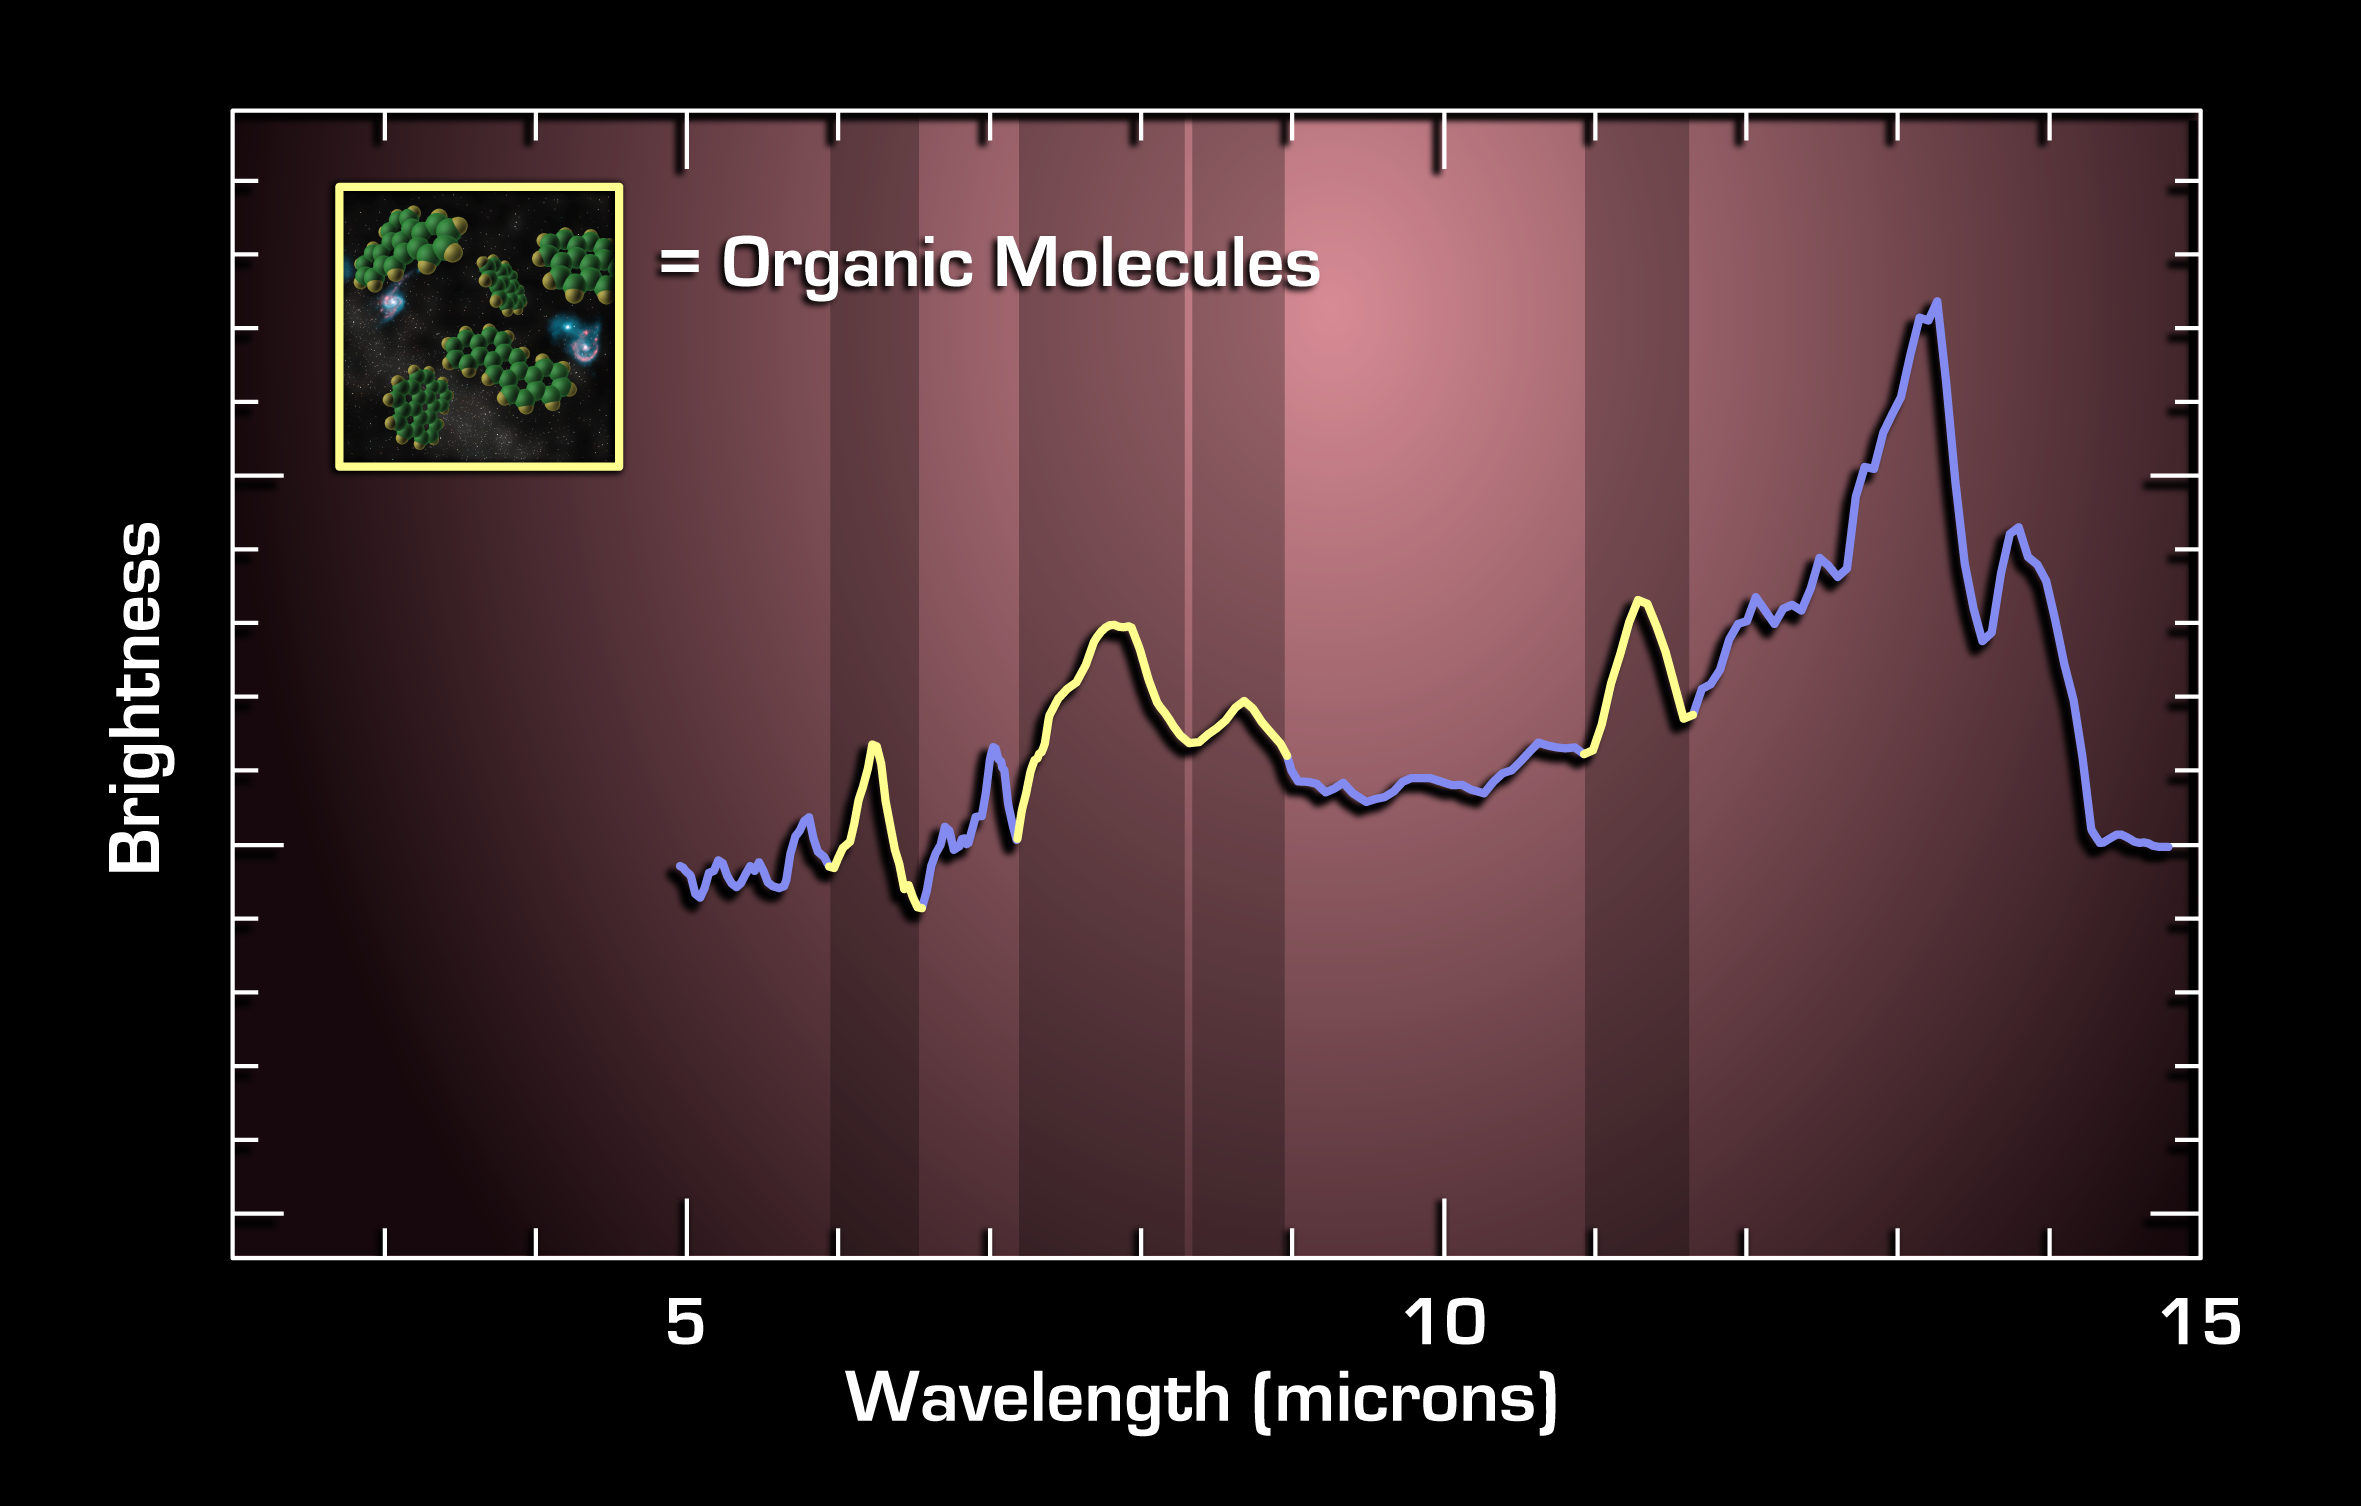

Charting Ingredients for Life

Figure 1: Spectrum Charts Light from a Faraway Galaxy

This graph, or spectrum, charts light from a faraway galaxy located 10 billion light years from Earth. It tracks mid-infrared light from an extremely luminous galaxy when the universe was only 1/4 of its current age.

Spectra are created when an instrument called a spectrograph spreads light out into its basic parts, like a prism turning sunlight into a rainbow. They reveal the signatures, or “fingerprints,” of molecules that make up a galaxy and contribute to its light.

Spitzer’s infrared spectrometer identified characteristic fingerprints of complex organic molecules called polycyclic aromatic hydrocarbons, illustrated in the artist’s concept in the inset. These large molecules comprised of carbon and hydrogen, are considered among the building blocks of life.

Scientists determined it took 10 billion years for photons from this galaxy to reach Spitzer’s infrared eyes. These complex carbon and hydrogen molecules are from a young galaxy which is undergoing intense star formation, at the time the universe was only 3.5 billion years old.

These distant galaxies with enormous amounts of gas being converted into young stars are some of the most luminous objects in the sky. Enshrouded by dust, they are only faint, inconspicuous little dots in optical images. They are as bright as 10 trillion suns put together and 10 times brighter than starburst galaxies seen in our local universe.

This prompts a fascinating question as to what physical process is driving such enormous energy production in these galaxies when the universe is so young.

These data were taken by Spitzer’s infrared spectrograph in August and September 2004.

Credit: NASA/JPL-Caltech